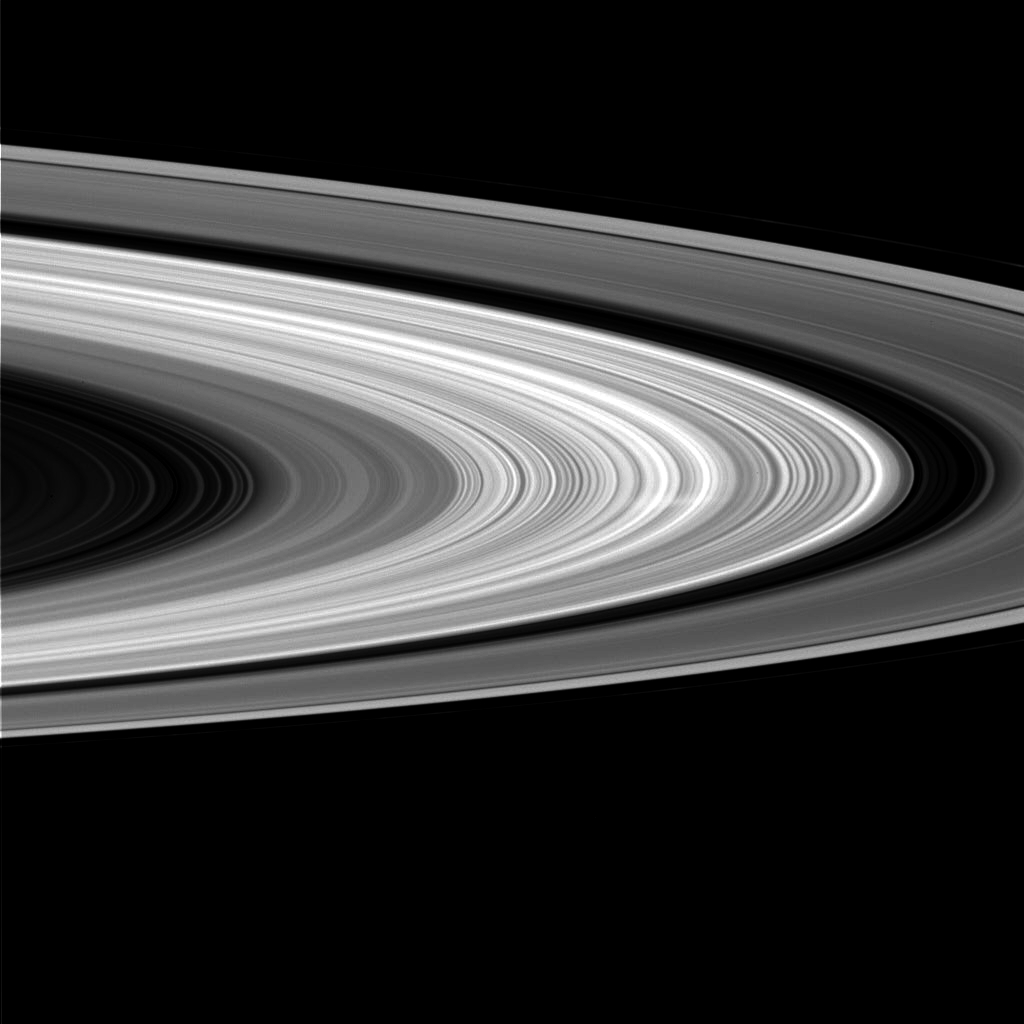

Spokes Sighted Again!

This image from the Cassini spacecraft shows a ghostly white streak, called a spoke, in Saturn’s B ring. This is the first sighting of a spoke in nearly a year, and the first spoke seen by Cassini on the sunlit side of the rings.

It is also the first spoke seen at high phase angle — that is, the angle formed between the sun, the rings and Cassini. In this geometry, the feature appears white (instead of black) against the rings because the very small particles comprising the spoke preferentially scatter light in the forward direction (i.e. toward Cassini), making the spoke brighter than the background rings.

The clear-filter image was taken in visible light with the Cassini spacecraft wide-angle camera on July 23, 2006, at a distance of approximately 692,000 kilometers (430,000 miles) from Saturn and at a sun-Saturn-spacecraft, or phase, angle of 115 degrees. Image scale on the sky at the distance of Saturn is 38 kilometers (23 miles) per pixel.

The Cassini-Huygens mission is a cooperative project of NASA, the European Space Agency and the Italian Space Agency. The Jet Propulsion Laboratory, a division of the California Institute of Technology in Pasadena, manages the mission for NASA’s Science Mission Directorate, Washington, D.C. The Cassini orbiter and its two onboard cameras were designed, developed and assembled at JPL. The imaging operations center is based at the Space Science Institute in Boulder, Colo.

Credit: NASA/JPL/Space Science Institute